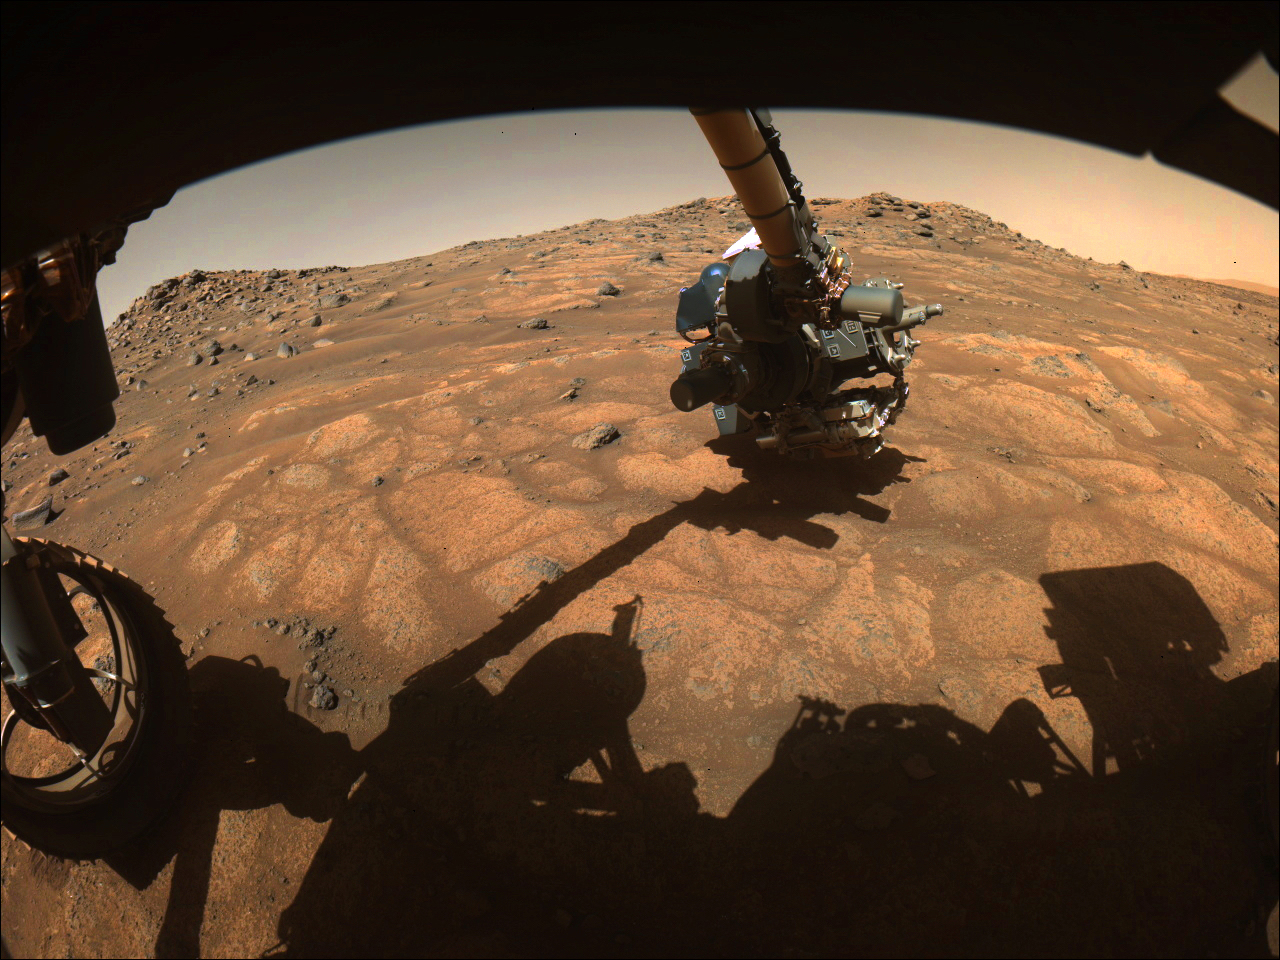

Perseverance’s Arm Over Paver Rocks

The robotic arm on NASA’s Perseverance rover reached out to examine rocks in an area on Mars nicknamed the “Cratered Floor Fractured Rough” area in this image captured on July 10, 2021 (the 138th sol, or Martian day, of its mission). The image was taken by one of the rover’s hazard cameras. An additional set of images from July 10-12 have been compiled into a GIF.

Scientists are particularly interested in the flat rocks that appear light in color (nicknamed “paver rocks”). This image was processed to enhance contrast.

A key objective for Perseverance’s mission on Mars is astrobiology, including the search for signs of ancient microbial life. The rover will characterize the planet’s geology and past climate, pave the way for human exploration of the Red Planet, and be the first mission to collect and cache Martian rock and regolith (broken rock and dust).

Subsequent NASA missions, in cooperation with ESA (European Space Agency), would send spacecraft to Mars to collect these sealed samples from the surface and return them to Earth for in-depth analysis.

The Mars 2020 Perseverance mission is part of NASA’s Moon to Mars exploration approach, which includes Artemis missions to the Moon that will help prepare for human exploration of the Red Planet.

JPL, which is managed for NASA by Caltech in Pasadena, California, built and manages operations of the Perseverance rover.

Credit: NASA/JPL-Caltech